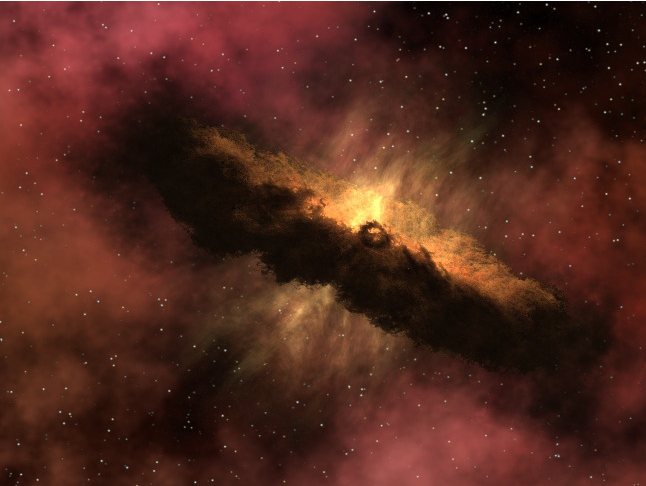

Genesis of a Comet (Artist’s Concept)

Quick Time Movie for PIA02107 Genesis of a Comet

This artist’s animation depicts one of the most widely accepted theories pertaining to the origin of comets.

The simulation opens with a protoplanetary disk, which will eventually turn into a solar system. The fiery yellow ball in the center represents a star like our Sun.

Like a raindrop forming in a cloud, a star forms in a diffuse gas cloud in deep space. As the star grows, its gravitational pull draws in dust and gas from the surrounding molecular cloud to form a swirling disk called a “protoplanetary disk.” This disk eventually further consolidates to form planets, moons, asteroids and comets.

As the animation zooms into the disk, micron-size particles of dust can be seen sticking together to form centimeter- and millimeter-sized rocks. As the rocks become more massive, gravity takes over, forcing other surrounding pebbles and dust particles to collide with the larger rocks. The process continues until a comet is born.

Since comets form far from their star in the icy regions of the planetary system, molecules, such as water, carbon dioxide and methane, freeze onto the micron-sized dust particles and rocks before they collide to form a comet.

Once a solar system is formed, the gravitational pull from large planets manipulates a comet’s orbit and brings it into the inner solar system. As the comet approaches its star, sunlight warms and transforms the frozen gas on and just below the comet’s surface directly into vapor, effectively bypassing the liquid phase. This process is called sublimation.

Sublimation of the molecules beneath the surface forces streams of gas and dust to jet out of the comet, creating an aura or “coma” around the rock. Interactions between ingredients in the coma with surrounding sunlight and solar winds eventually create the comet’s tail, pictured here at the end of the animation.

This movie is courtesy of NASA’s Spitzer Science Center at the California Institute of Technology, Pasadena, Calif.

Credit: NASA/JPL-Caltech